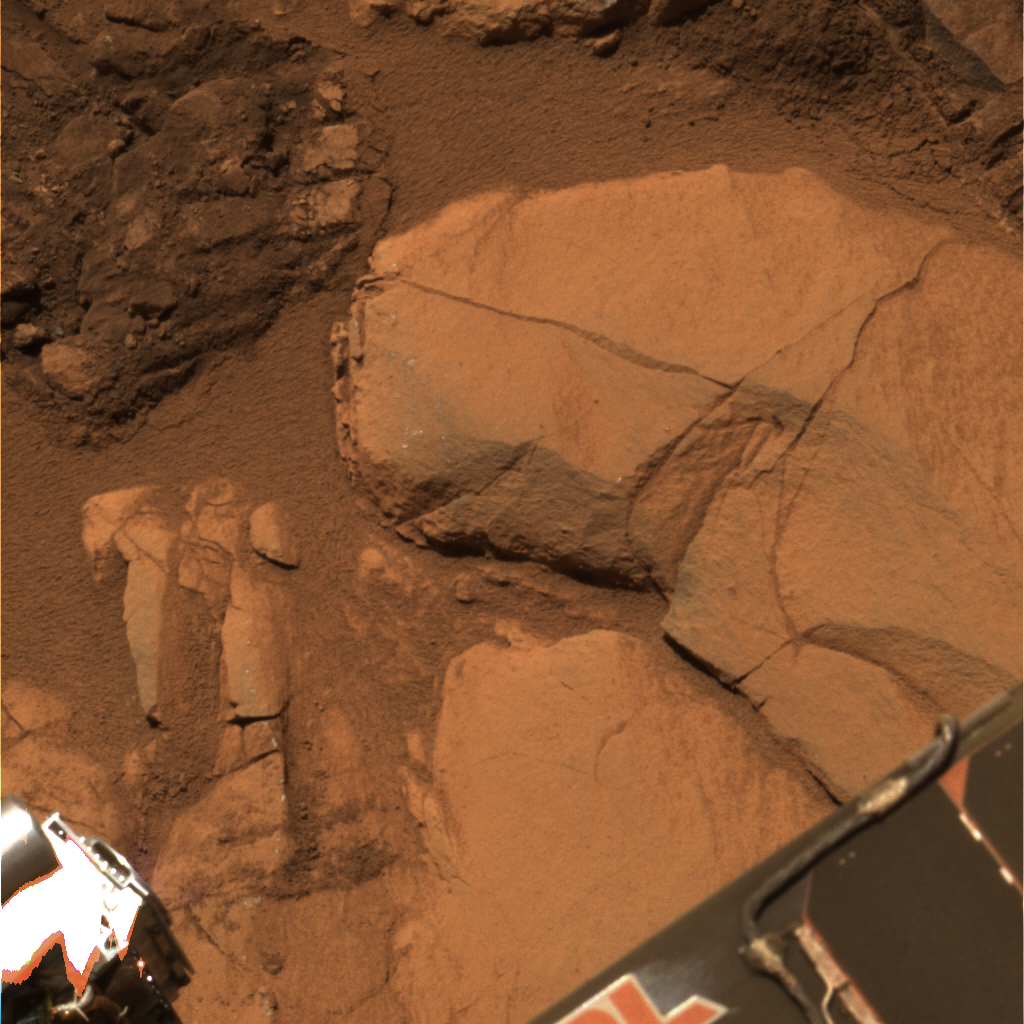

‘Clovis’ in Color

Figure 1

This approximate true-color image taken by the Mars Exploration Rover Spirit shows the rock outcrop dubbed “Clovis.” The rock was discovered to be softer than other rocks studied so far at Gusev Crater after the rover easily ground a hole into it with its rock abrasion tool. This image was taken by the 750-, 530- and 480-nanometer filters of the rover’s panoramic camera on sol 217 (August 13, 2004).

Elemental Trio Found in ‘Clovis’
Figure 1 above shows that the interior of the rock dubbed “Clovis” contains higher concentrations of sulfur, bromine and chlorine than basaltic, or volcanic, rocks studied so far at Gusev Crater. The data were taken by the Mars Exploration Rover Spirit’s alpha particle X-ray spectrometer after the rover dug into Clovis with its rock abrasion tool. The findings might indicate that this rock was chemically altered, and that fluids once flowed through the rock depositing these elements.

Credit: NASA/JPL/Cornell, Graph NASA/JPL/Cornell/Max Planck Institute